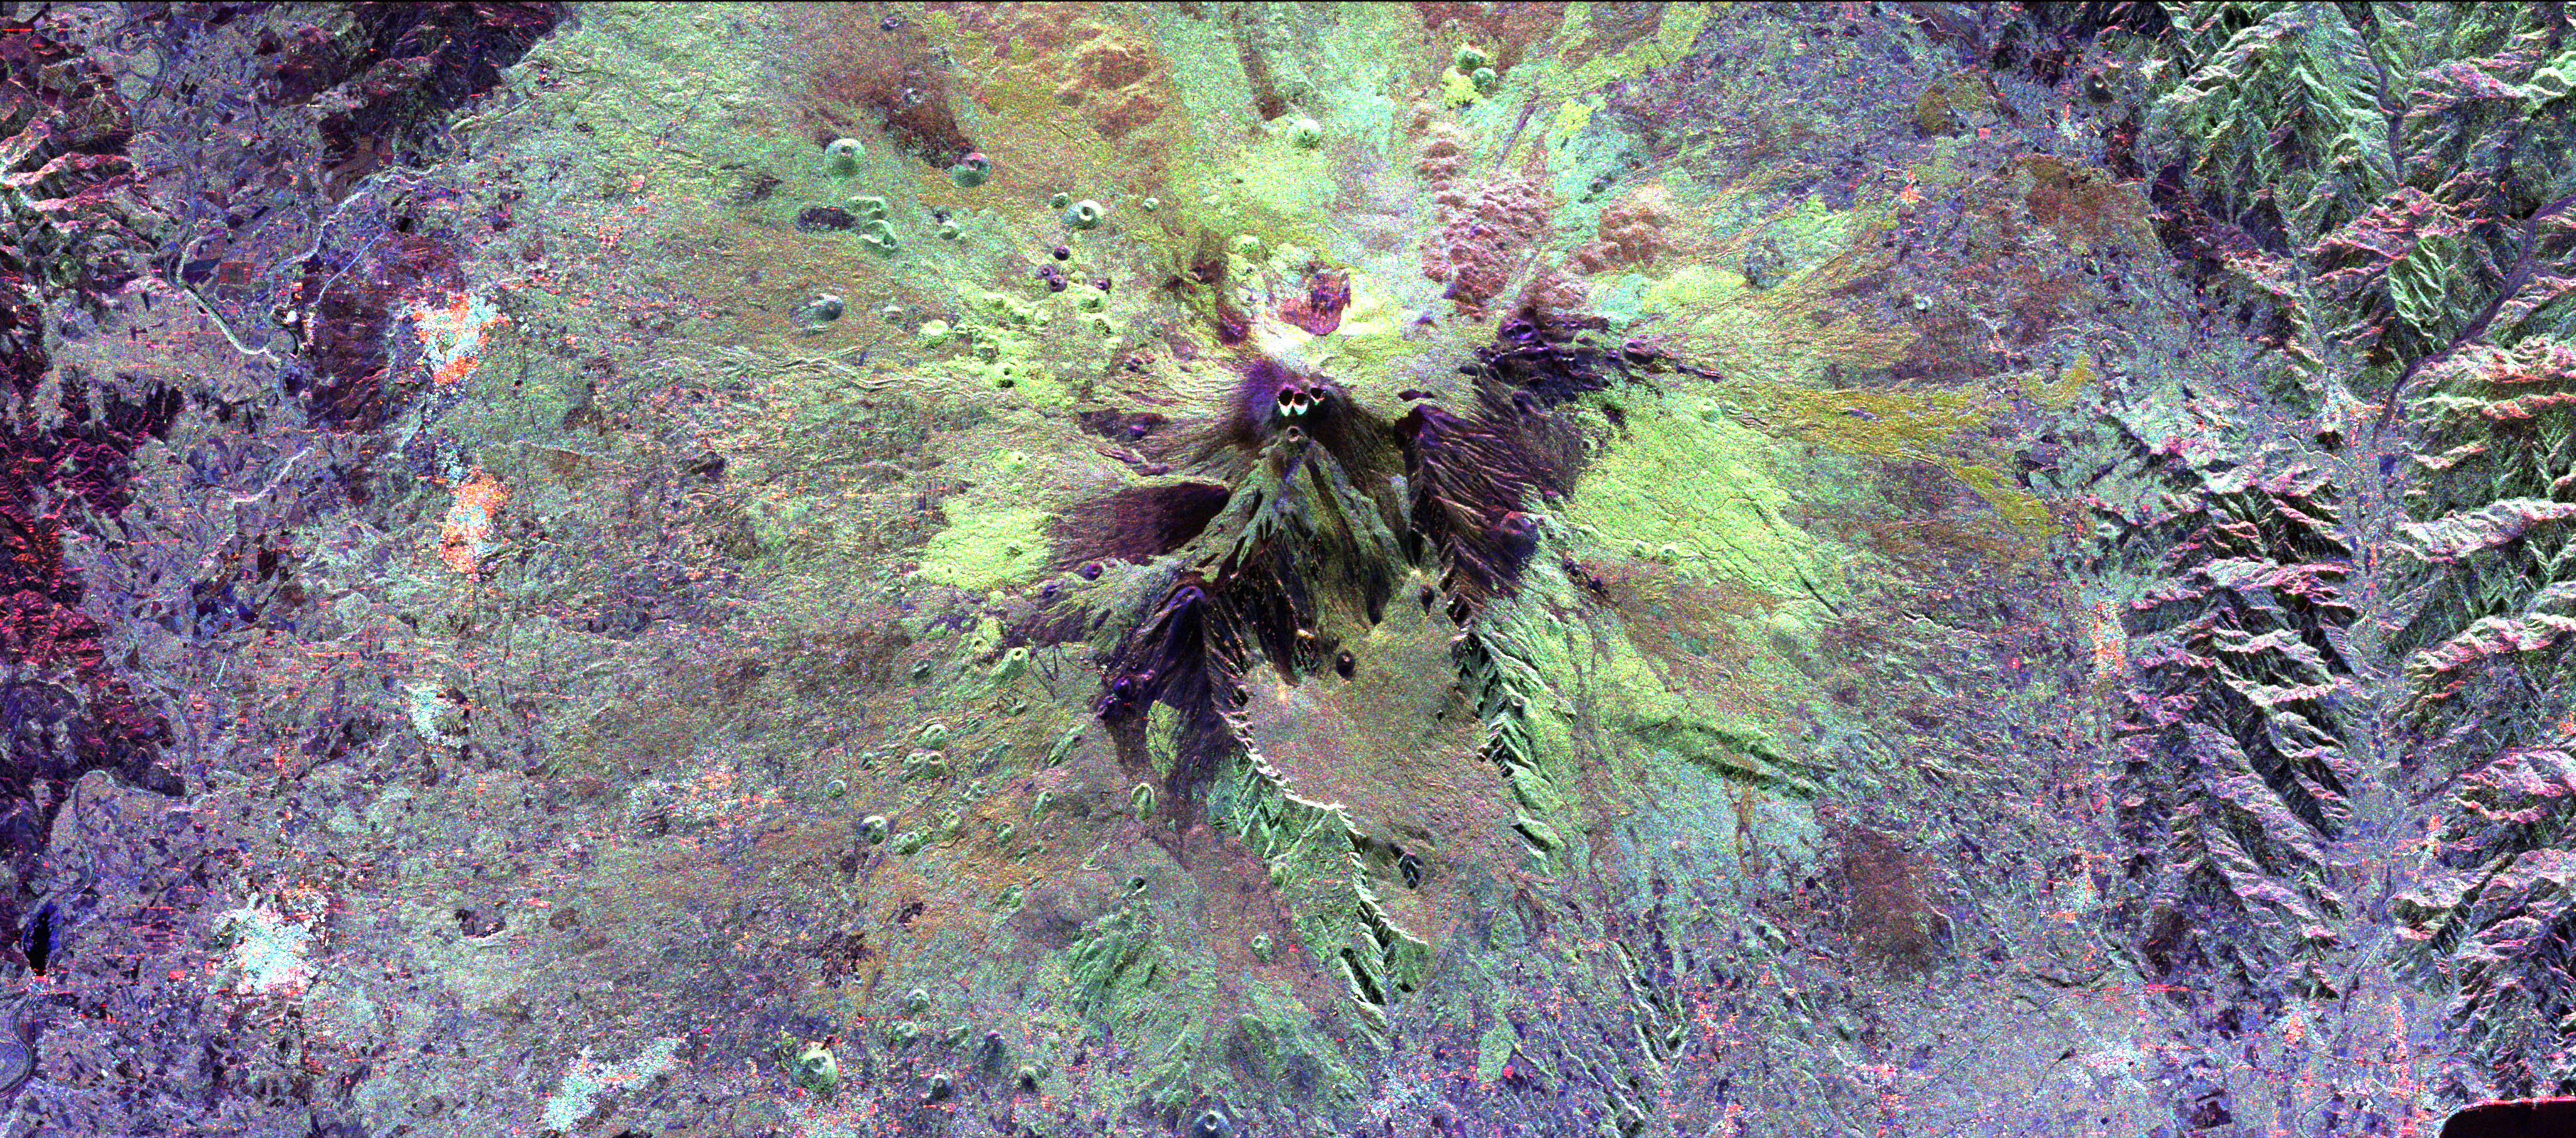

Space Radar Image of Mt. Etna, Italy

The summit of the Mount Etna volcano on the island of Sicily, Italy, one of the most active volcanoes in the world, is shown near the center of this radar image. Lava flows of different ages and surface roughness appear in shades of purple, green, yellow and pink surrounding the four small craters at the summit. Etna is one of the best-studied volcanoes in the world and scientists are using this radar image to identify and distinguish a variety of volcanic features. Etna has erupted hundreds of times in recorded history, with the most recent significant eruption in 1991-1993. Scientists are studying Etna as part of the international “Decade Volcanoes” project, because of its high level of activity and potential threat to local populations.

This image was acquired on October 11, 1994 by the Spaceborne Imaging Radar-C/X-Band Synthetic Aperture Radar (SIR-C/X-SAR) aboard the space shuttle Endeavour. SIR-C/X-SAR, a joint mission of the German, Italian and the United States space agencies, is part of NASA’s Mission to Planet Earth. The image is centered at 37.8 degrees North latitude and 15.1 degrees East longitude and covers an area of 51.2 kilometers by 22.6 kilometers (31.7 miles by 14.0 miles).

Credit: NASA/JPL